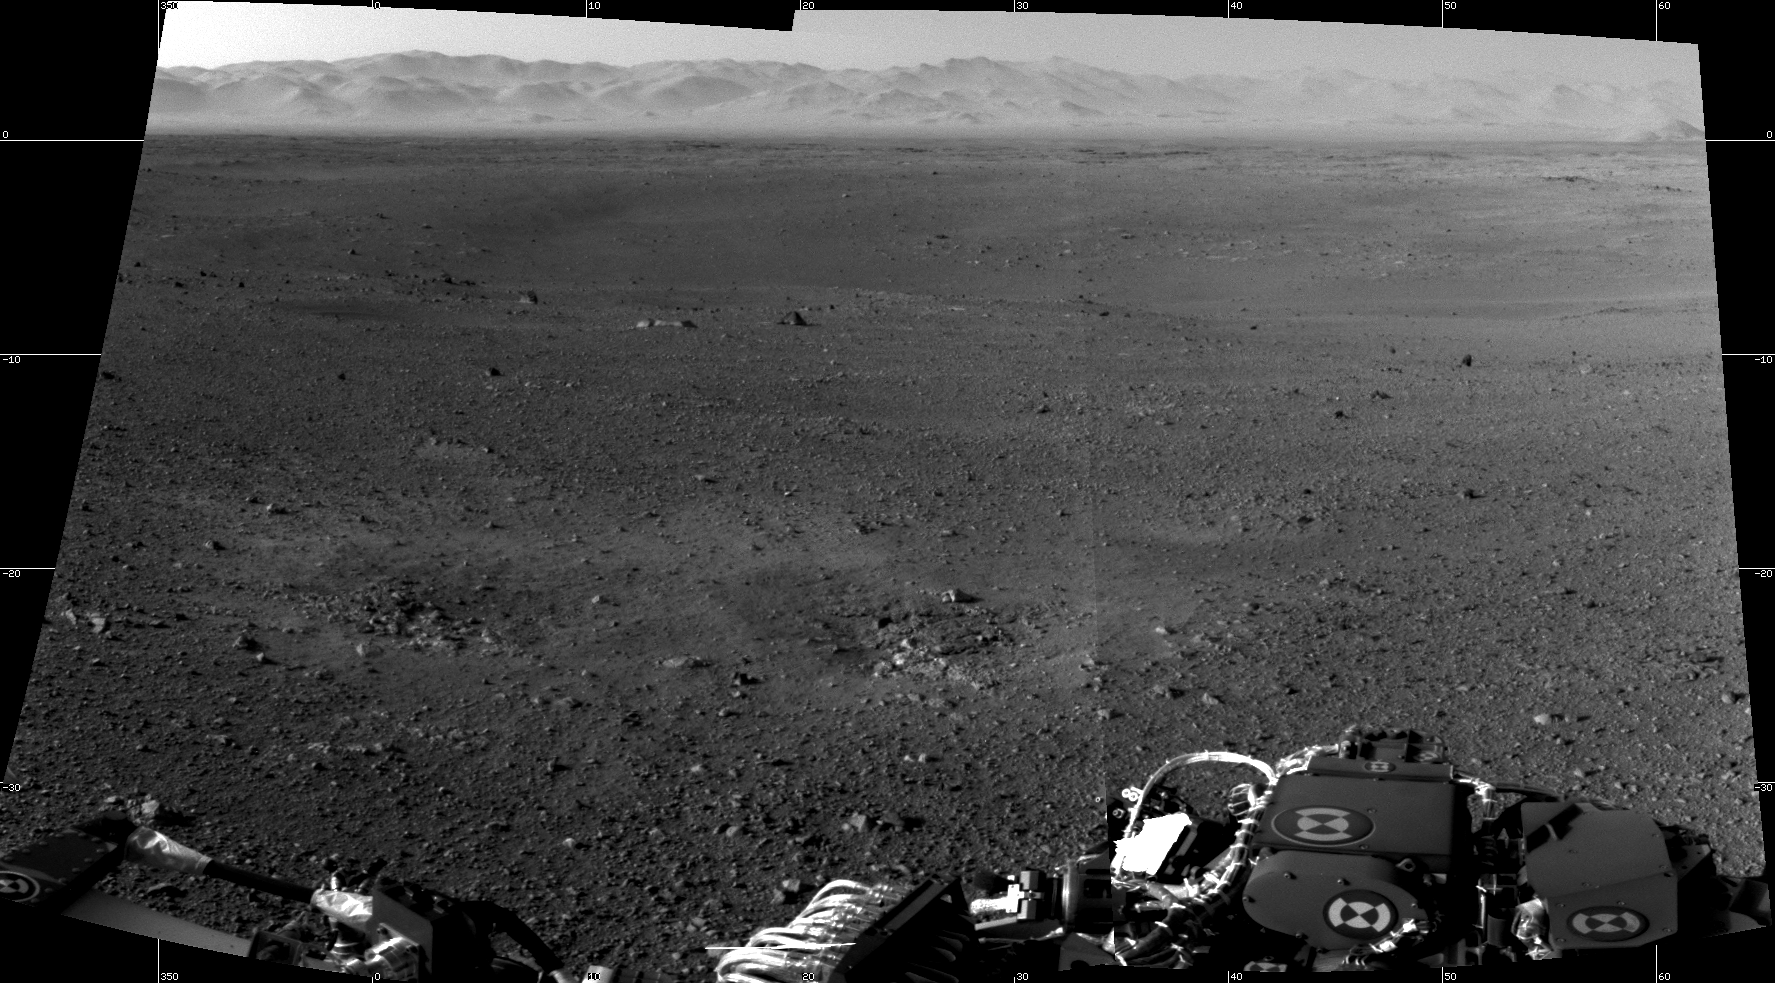

Curiosity’s New Home

These are the first two full-resolution images of the Martian surface from the Navigation cameras on NASA’s Curiosity rover, which are located on the rover’s “head” or mast. The rim of Gale Crater can be seen in the distance beyond the pebbly ground.

The topography of the rim is very mountainous due to erosion. The ground seen in the middle shows low-relief scarps and plains. The foreground shows two distinct zones of excavation likely carved out by blasts from the rover’s descent stage thrusters.

These are full-resolution images, 1024 by 1024 pixels in size.

Credit: NASA/JPL-Caltech